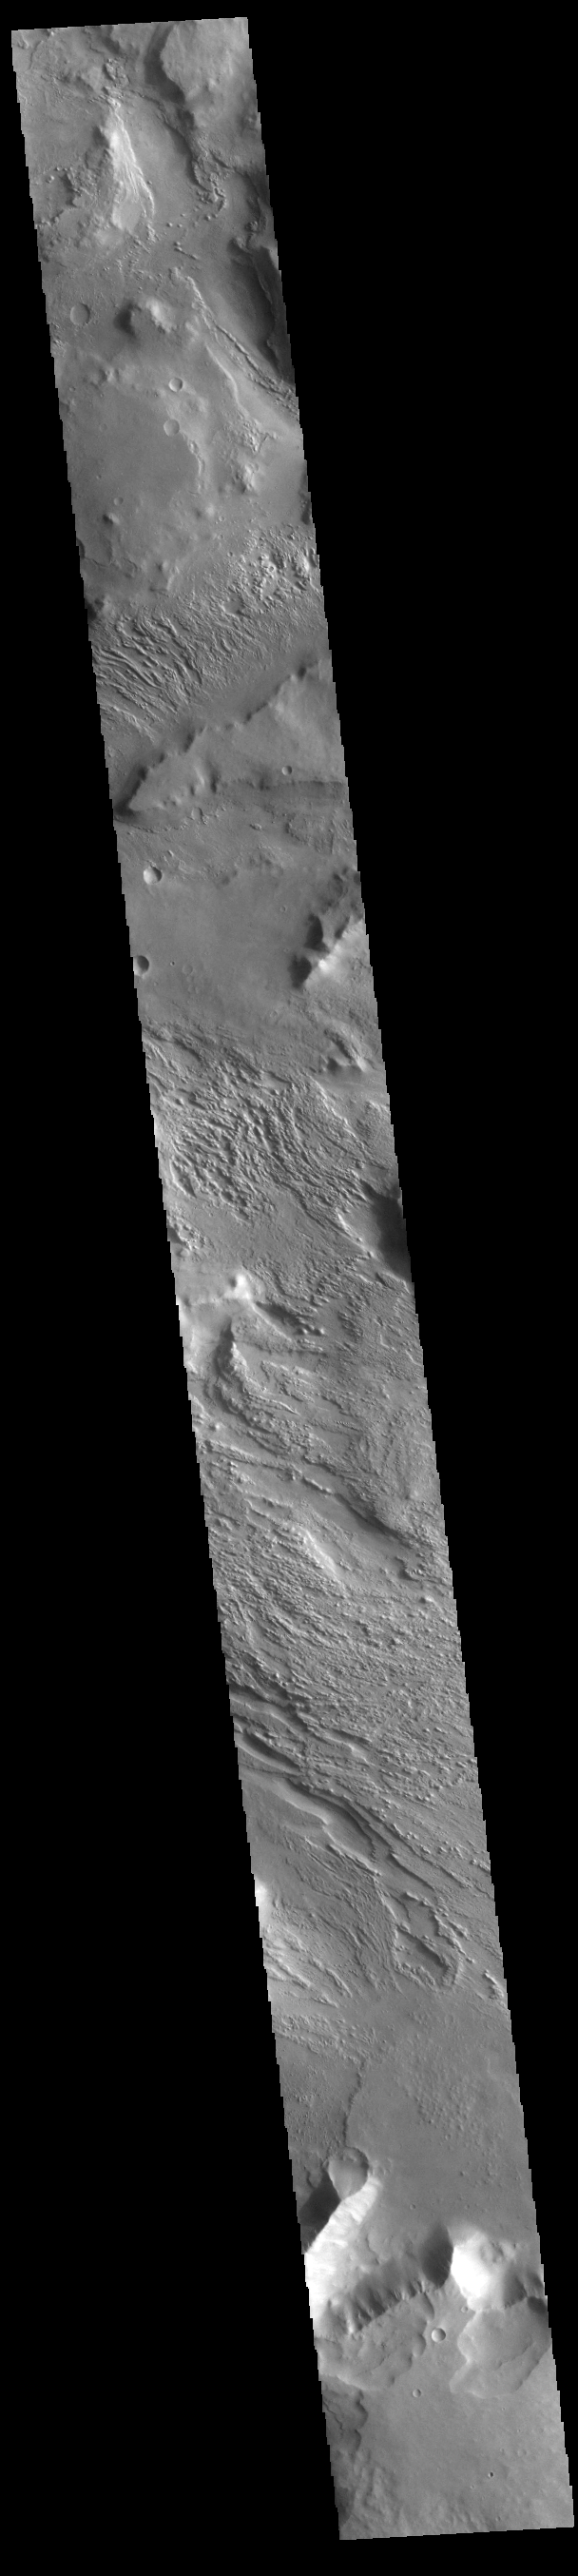

Aeolis Planum

This complexly eroded region is part of Aeolis Planum. The image has portions that appear to be layered material that has been eroded by wind action.

Credit: NASA/JPL-Caltech/ASU